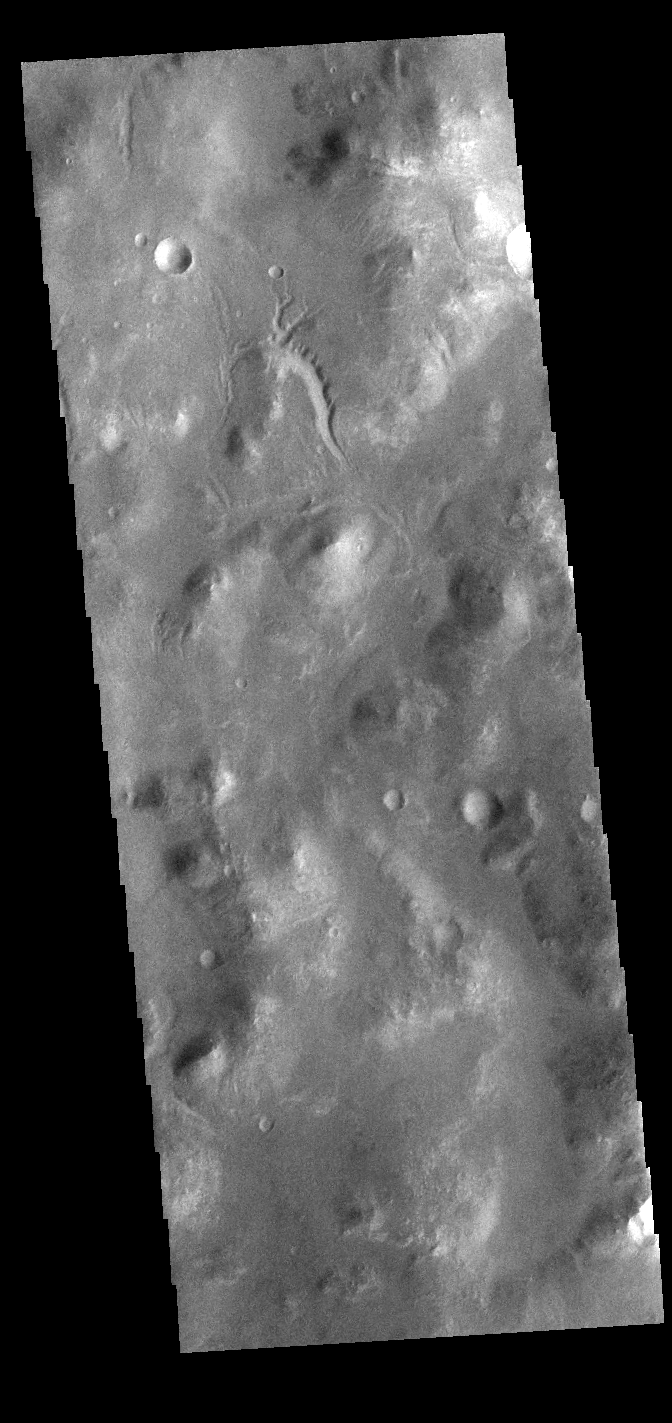

Going Nowhere

Today’s VIS image shows a small channel located west of Holden Crater in Noachis Terra. The channel appears to arise from and flow to – well, nowhere. Small channel systems like this occur all over the surface of Mars. It was likely formed during the ‘wet’ period of Mars’ history, when surface flows carved the large channels on Mars, but also lots of little channel just like this one.

Credit: NASA/JPL-Caltech/ASU